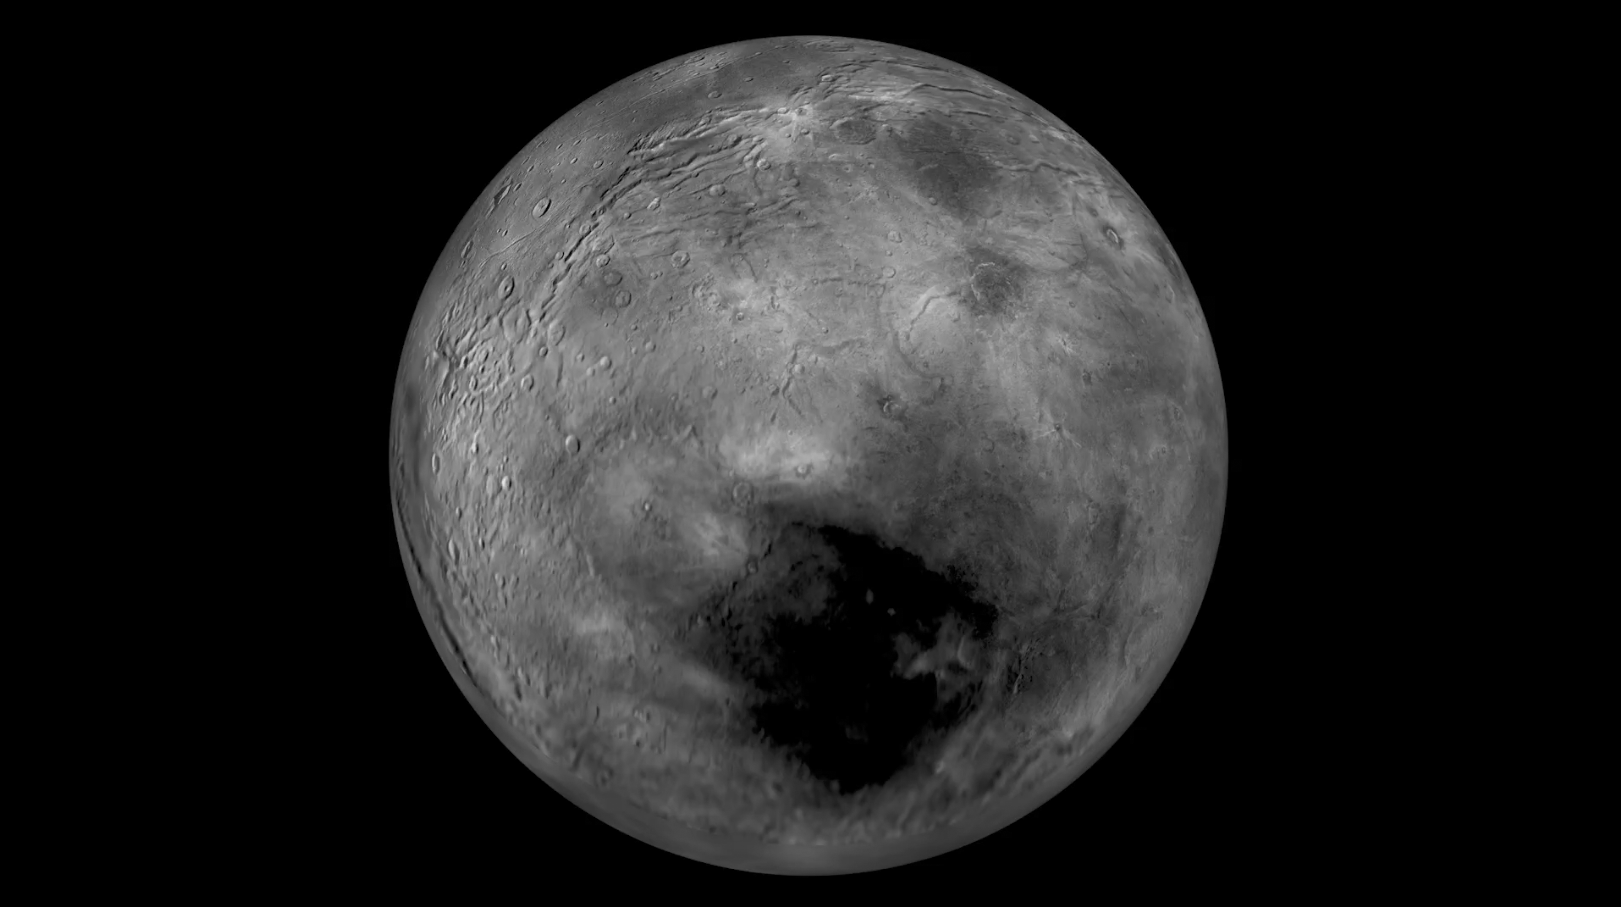

Flying over Charon

Images from NASA’s New Horizons spacecraft were used to create this flyover video of Pluto’s largest moon, Charon. The “flight” starts with the informally named Mordor (dark) region near Charon’s north pole. The camera then moves south to a vast chasm, descending from 1,100 miles (1,800 kilometers) to just 40 miles (60 kilometers) above the surface to fly through the canyon system. From there it’s a turn to the south to view the plains and “moat mountain,” informally named Kubrick Mons, a prominent peak surrounded by a topographic depression.

New Horizons Long-Range Reconnaissance Imager (LORRI) photographs showing details at up to 400 meters per pixel were used to create the basemap for this animation. Those images, along with pictures taken from a slightly different vantage point by the spacecraft’s Ralph/Multispectral Visible Imaging Camera (MVIC), were used to create a preliminary digital terrain (elevation) model. The images and model were combined and super-sampled to create this animation.

The Johns Hopkins University Applied Physics Laboratory in Laurel, Maryland, designed, built, and operates the New Horizons spacecraft, and manages the mission for NASA’s Science Mission Directorate. The Southwest Research Institute, based in San Antonio, leads the science team, payload operations and encounter science planning. New Horizons is part of the New Frontiers Program managed by NASA’s Marshall Space Flight Center in Huntsville, Alabama.

Credit: NASA/Johns Hopkins University Applied Physics Laboratory/Southwest Research Institute